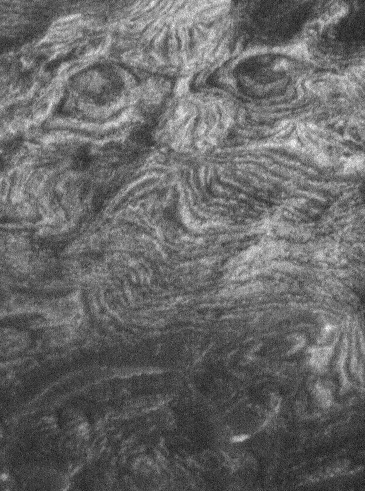

Eyes of Ganges

21 December 2005
This Mars Global Surveyor (MGS) Mars Orbiter Camera (MOC) image shows eroded, light-toned layered rock outcrops on the side of a large mound in Ganges Chasma, part of the vast Valles Marineris trough system. Perhaps a testament to the inherent human (and primate) ability to pick out faces where partially hidden from view (even when a face is not really there) — near the top of this picture are two features, each a product of erosion, resembling a pair of human eyes. This picture was acquired in late November 2005.

Location near: 7.1°S, 49.4°W
Image width: width: 0.55 km (~0.3 mi)
Illumination from: left/lower left
Season: Southern Summer

Credit: NASA/JPL/Malin Space Science Systems